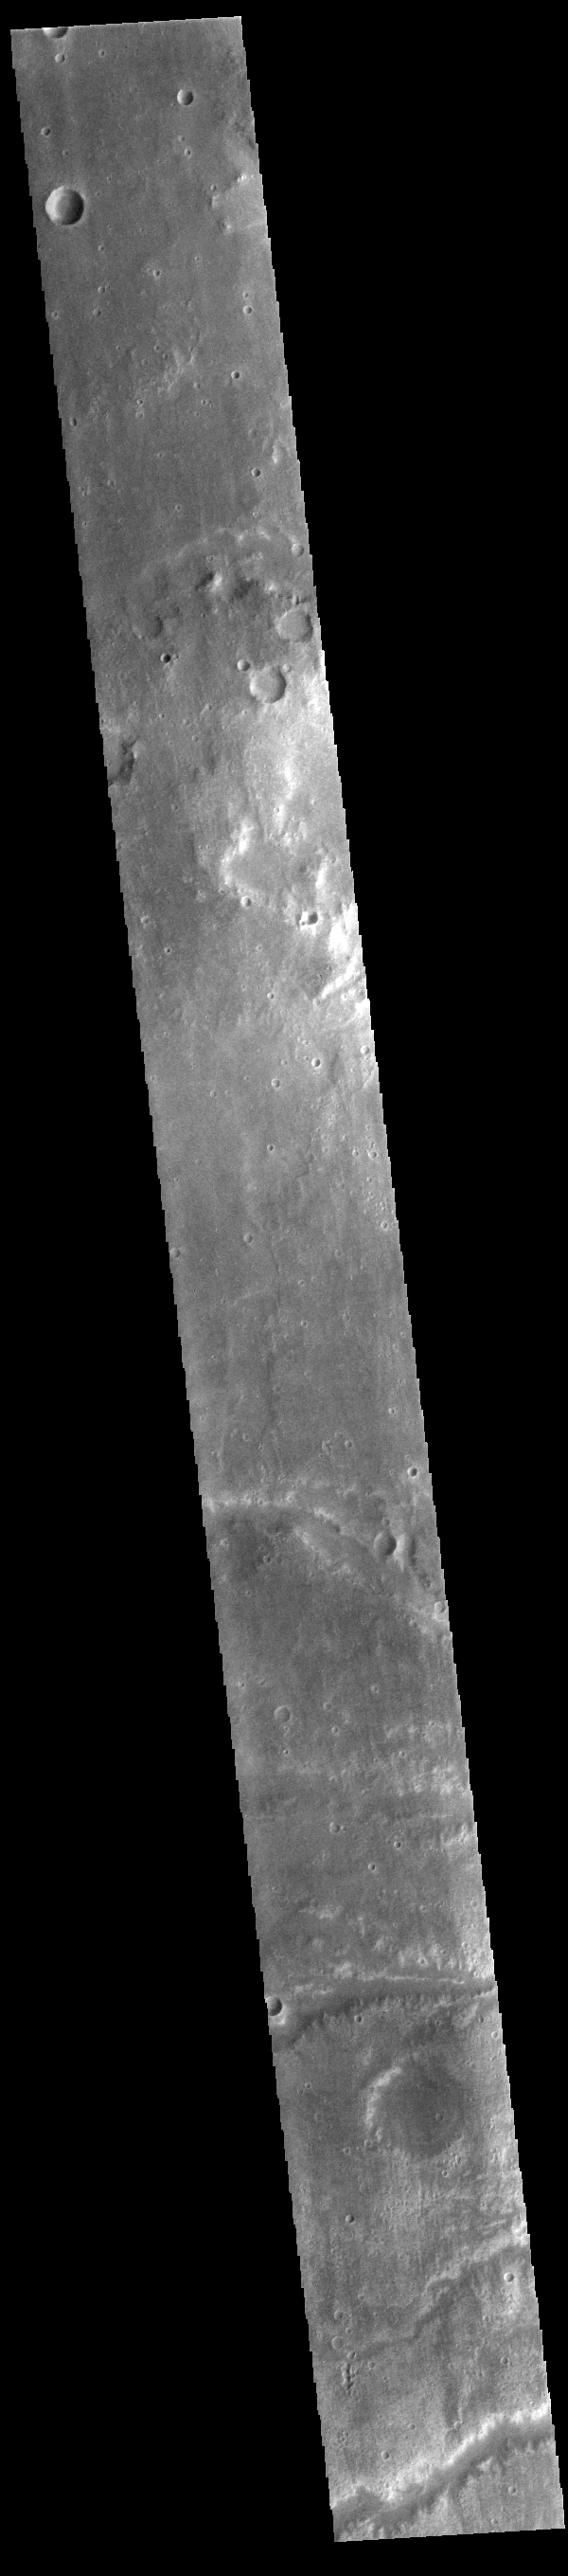

Channels

Several channels are visible at the bottom of today’s image. These channels, as well as many others, all drain into a large unnamed basin in Margaritifer Terra.

Credit: NASA/JPL-Caltech/ASU